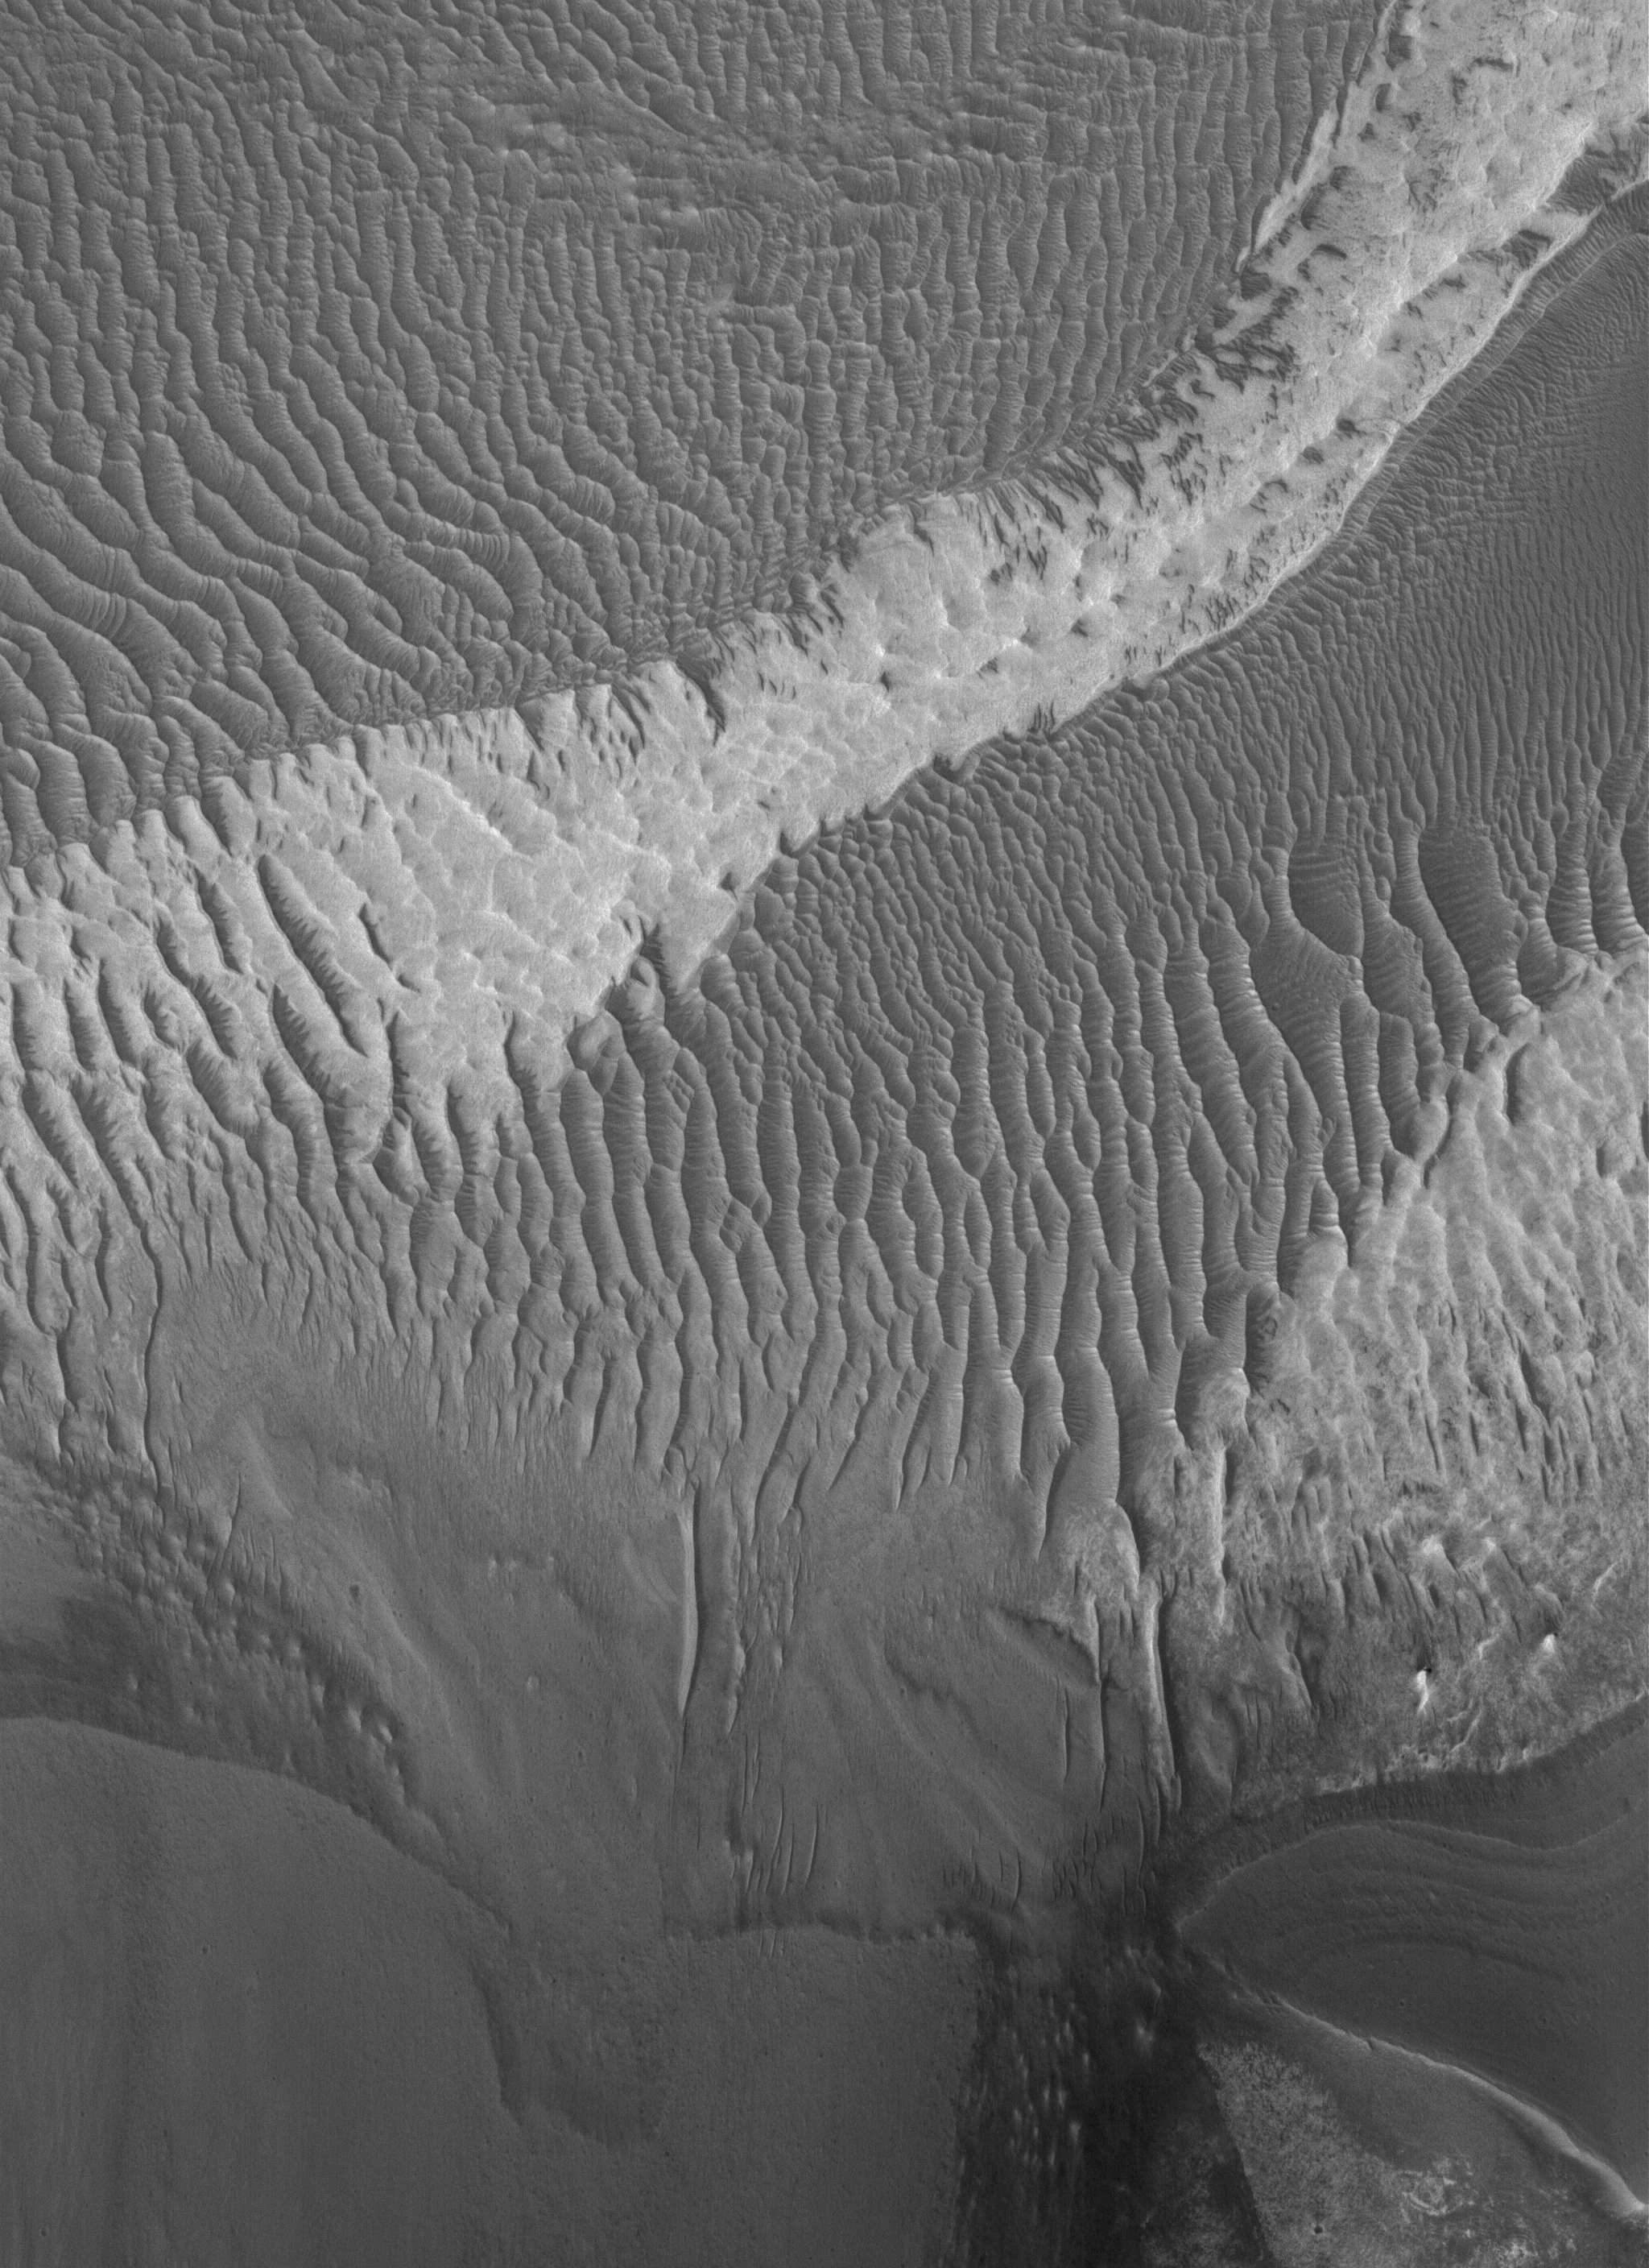

West Tithonium Scene

26 June 2005
This Mars Global Surveyor (MGS) Mars Orbiter Camera (MOC) image shows dark rippled surfaces and a patch of light-toned, perhaps sedimentary rock exposed on the floor of western Tithonium Chasma, part of the vast Valles Marineris trough system.

Location near: 5.0°S, 90.3°W
Image width: ~3 km (~1.9 mi)
Illumination from: lower left
Season Southern Spring

Credit: NASA/JPL/Malin Space Science Systems